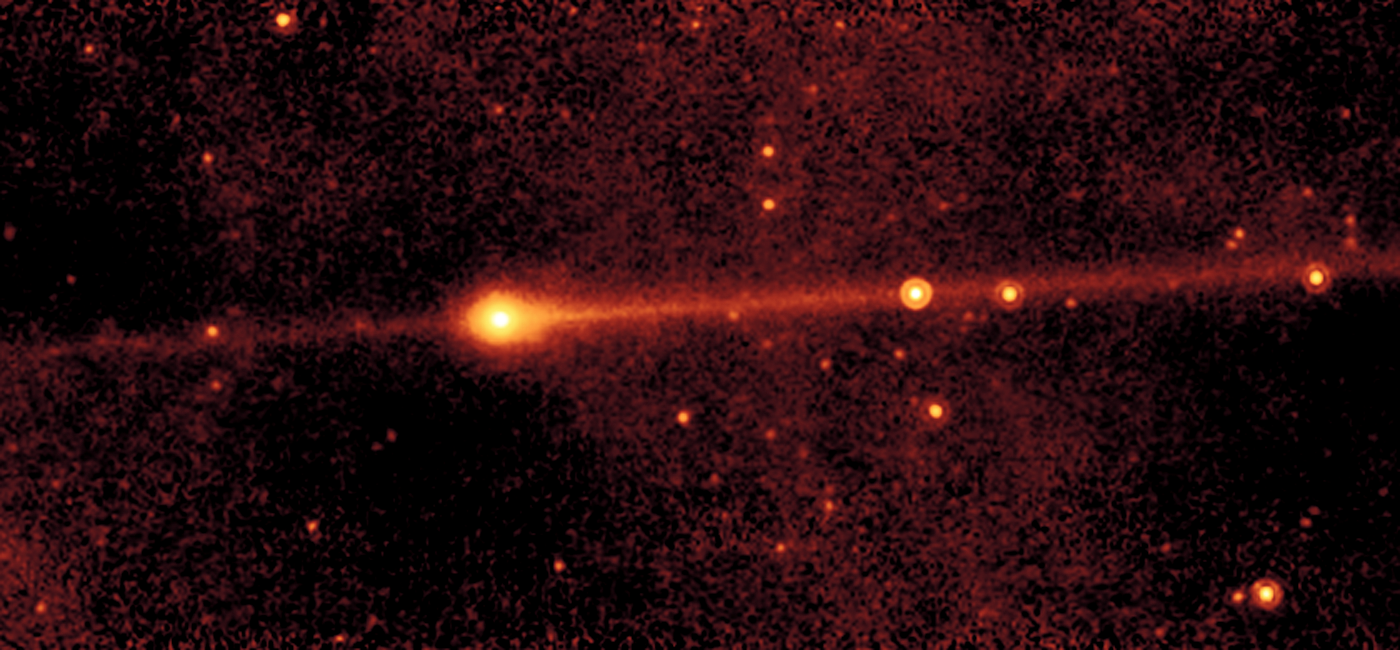

Jupiter-Family Comet Shoemaker-Levy 3

This image of the Jupiter-family comet Shoemaker-Levy 3 was taken with Spitzer's multiband imaging photometer (MIPS) at a wavelength of 24 microns.

The long thin trail of emission that precisely follows the orbit of the comet is believed to be a debris trail of solid material, ranging from millimeters to centimeters in size. Such particles, called meteoroids, are the same size as those that appear in meteor showers when they enter the Earth's atmosphere. Because any trace of water would evaporate in the Sun's heat, astronomers do not believe that debris trails contain ice.

These meteoroids have evaded detection in previous comet images because they are relatively faint in visible light. At mid-infrared wavelengths, meteoroids give off infrared radiation. Any object with an internal temperature higher than absolute zero (-273.5 degrees Celsius or zero Kelvin) produces thermal radiation; objects in the inner solar system give off radiation at mid-infrared wavelengths. Consequently, MIPS allows astronomers to study the production of meteoroids by comets whose orbits do not cross the Earth's path.

Spitzer images have also shown that there is more mass in the debris trails of comets than in their dust tails and gases.

The results of Spitzer's observations are consistent with those obtained by space probes that encountered comet Halley in 1986. In Halley's case, large particles produced by the comet were not only detected, but caused significant damage to the probes.

Credit: NASA/JPL-Caltech/W. Reach (SSC/Caltech)